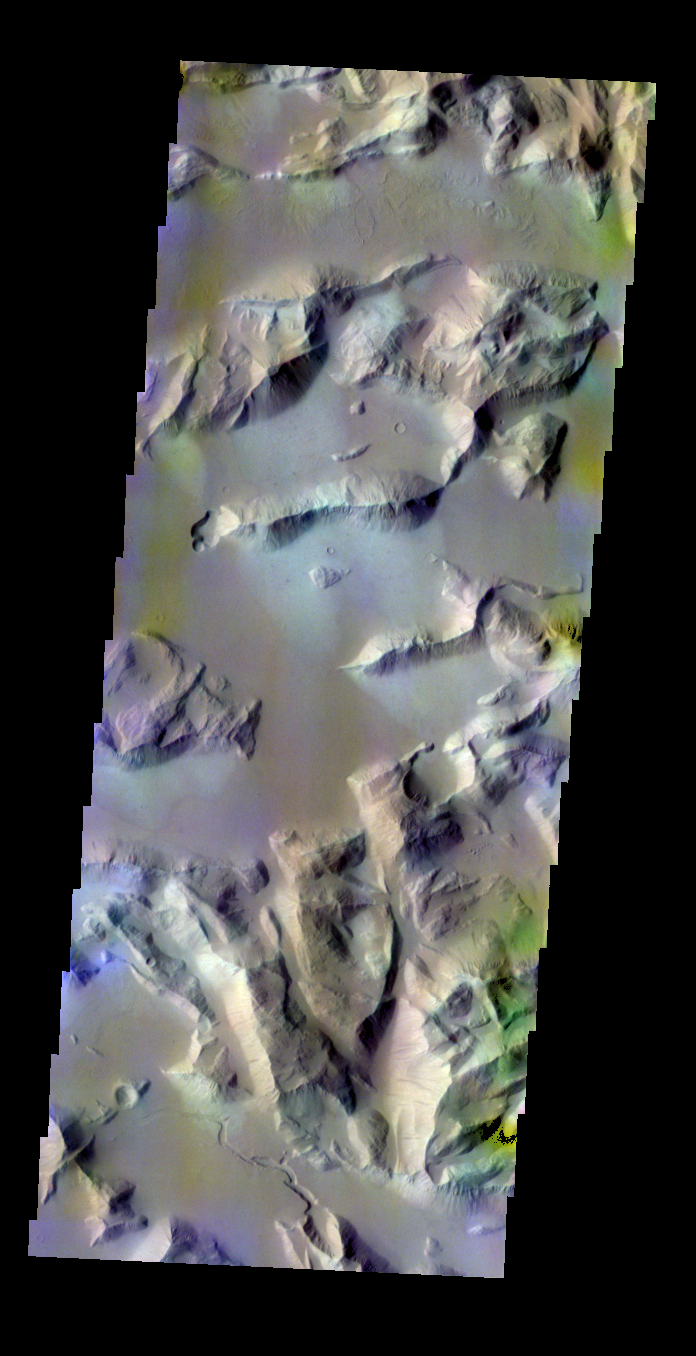

Sulci Gordii – False Color

The THEMIS VIS camera contains 5 filters. The data from different filters can be combined in multiple ways to create a false color image. These false color images may reveal subtle variations of the surface not easily identified in a single band image. Today’s false color image shows part of Sulci Gordii east of Olympus Mons.

Credit: NASA/JPL-Caltech/ASU